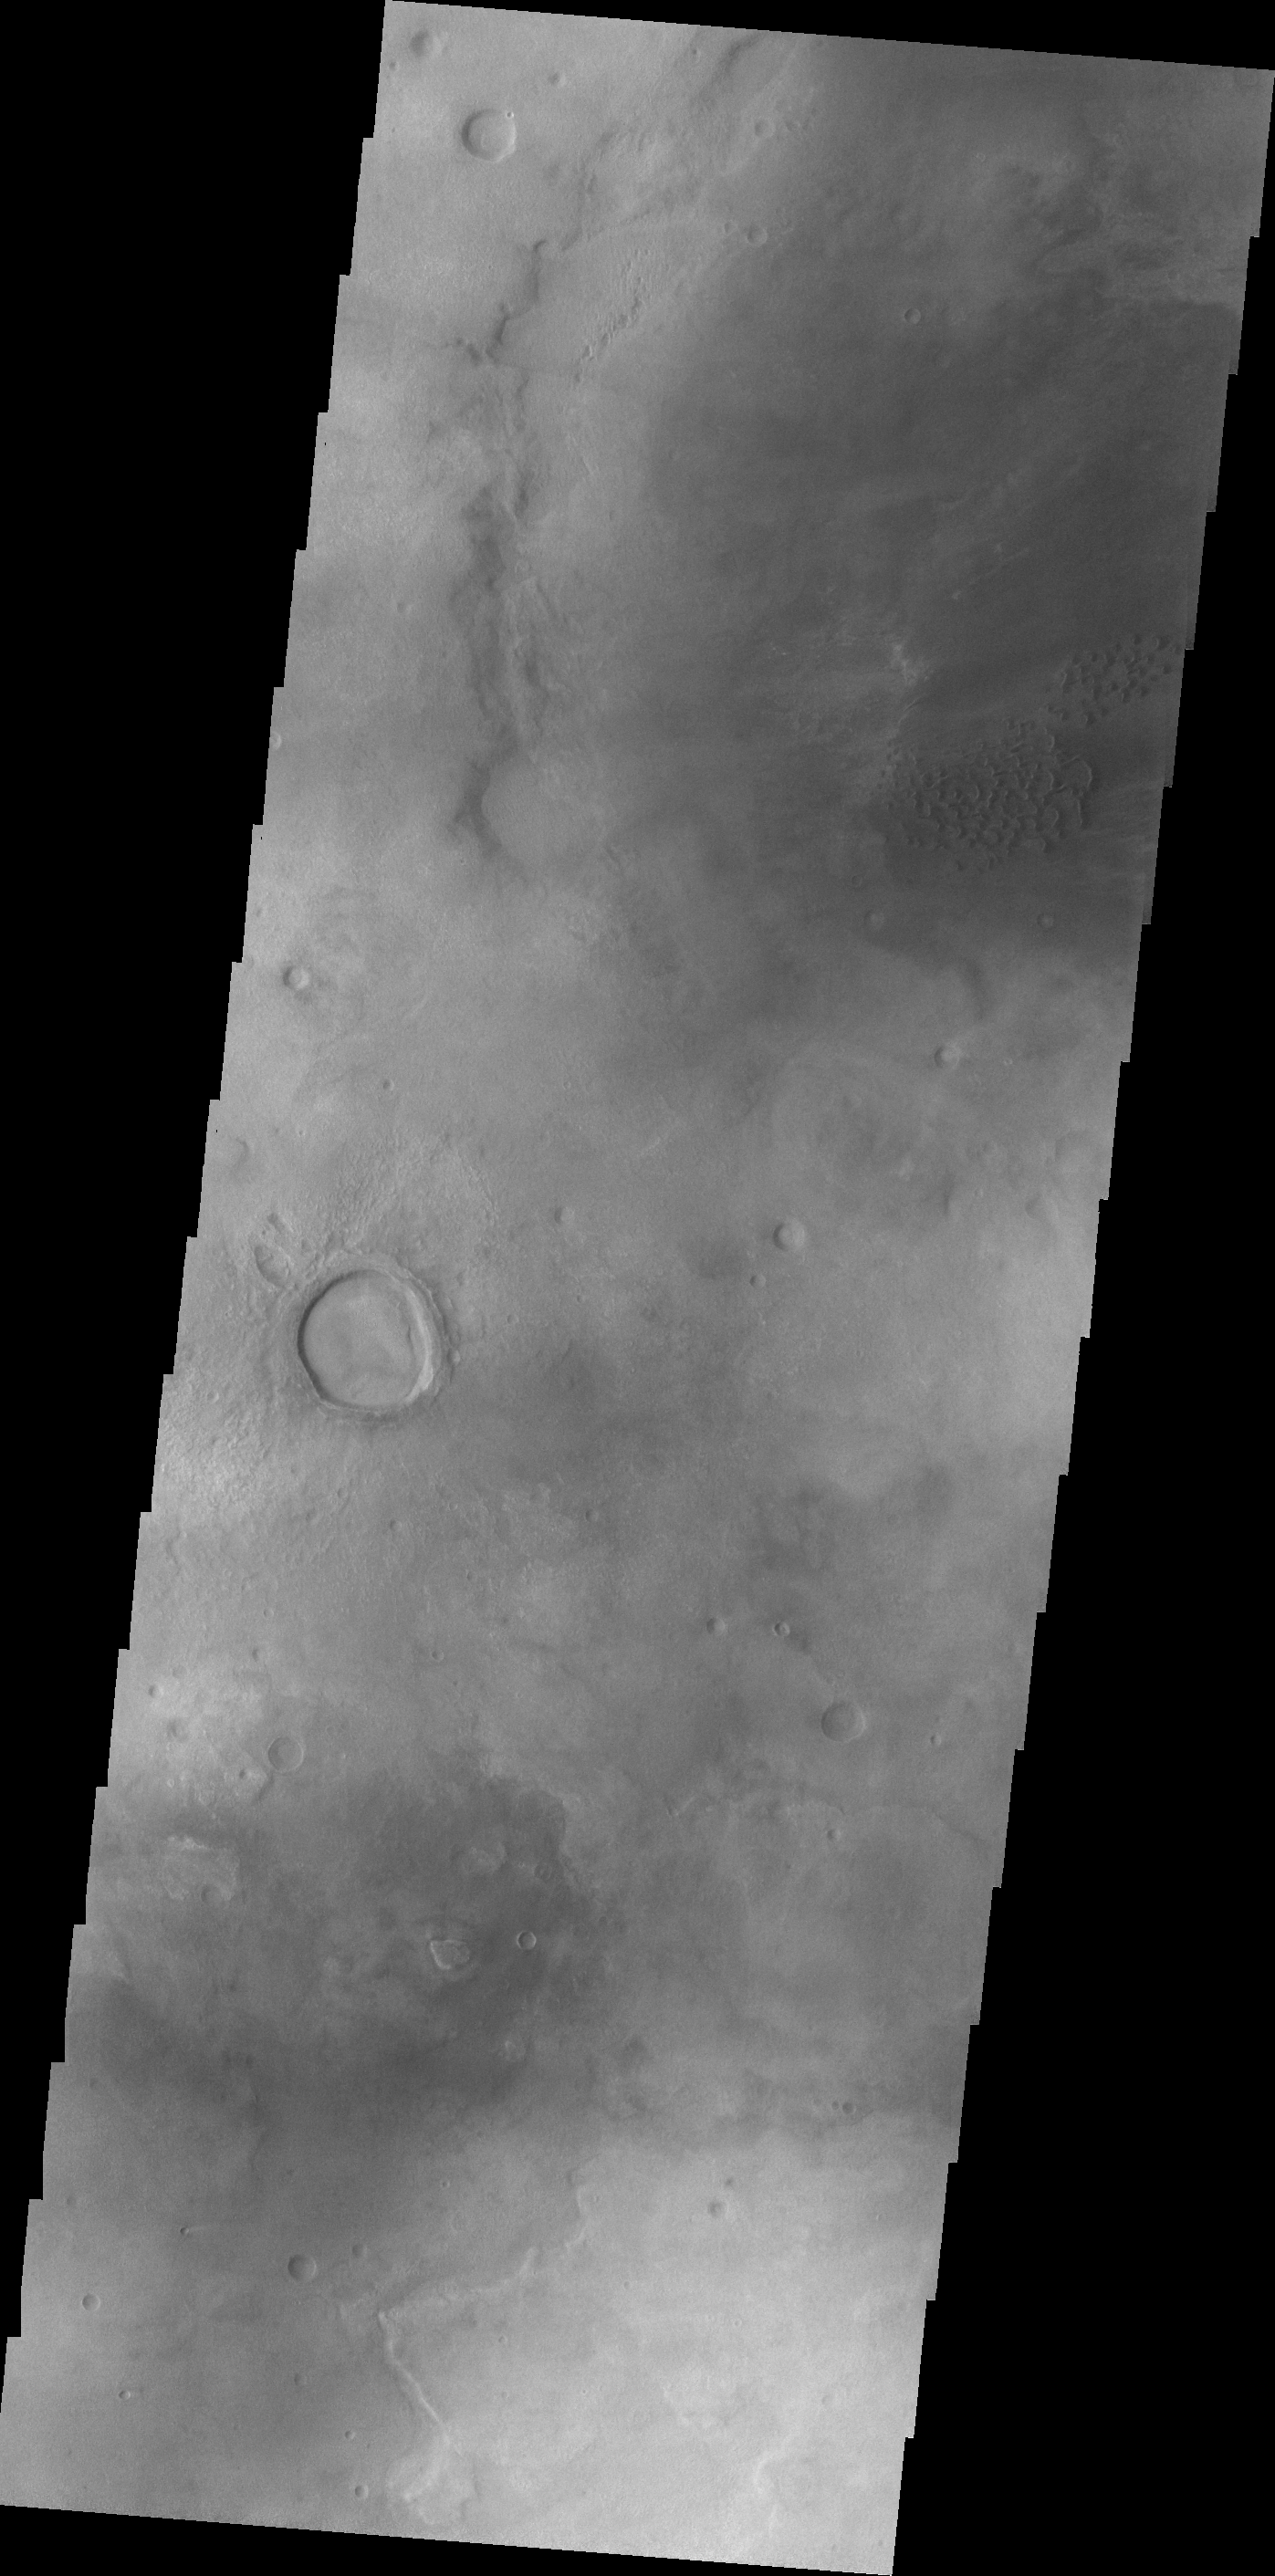

Hellas Dunes

The dunes in this VIS image are located on the western margin of Hellas Planitia.

Credit: NASA/JPL/ASU